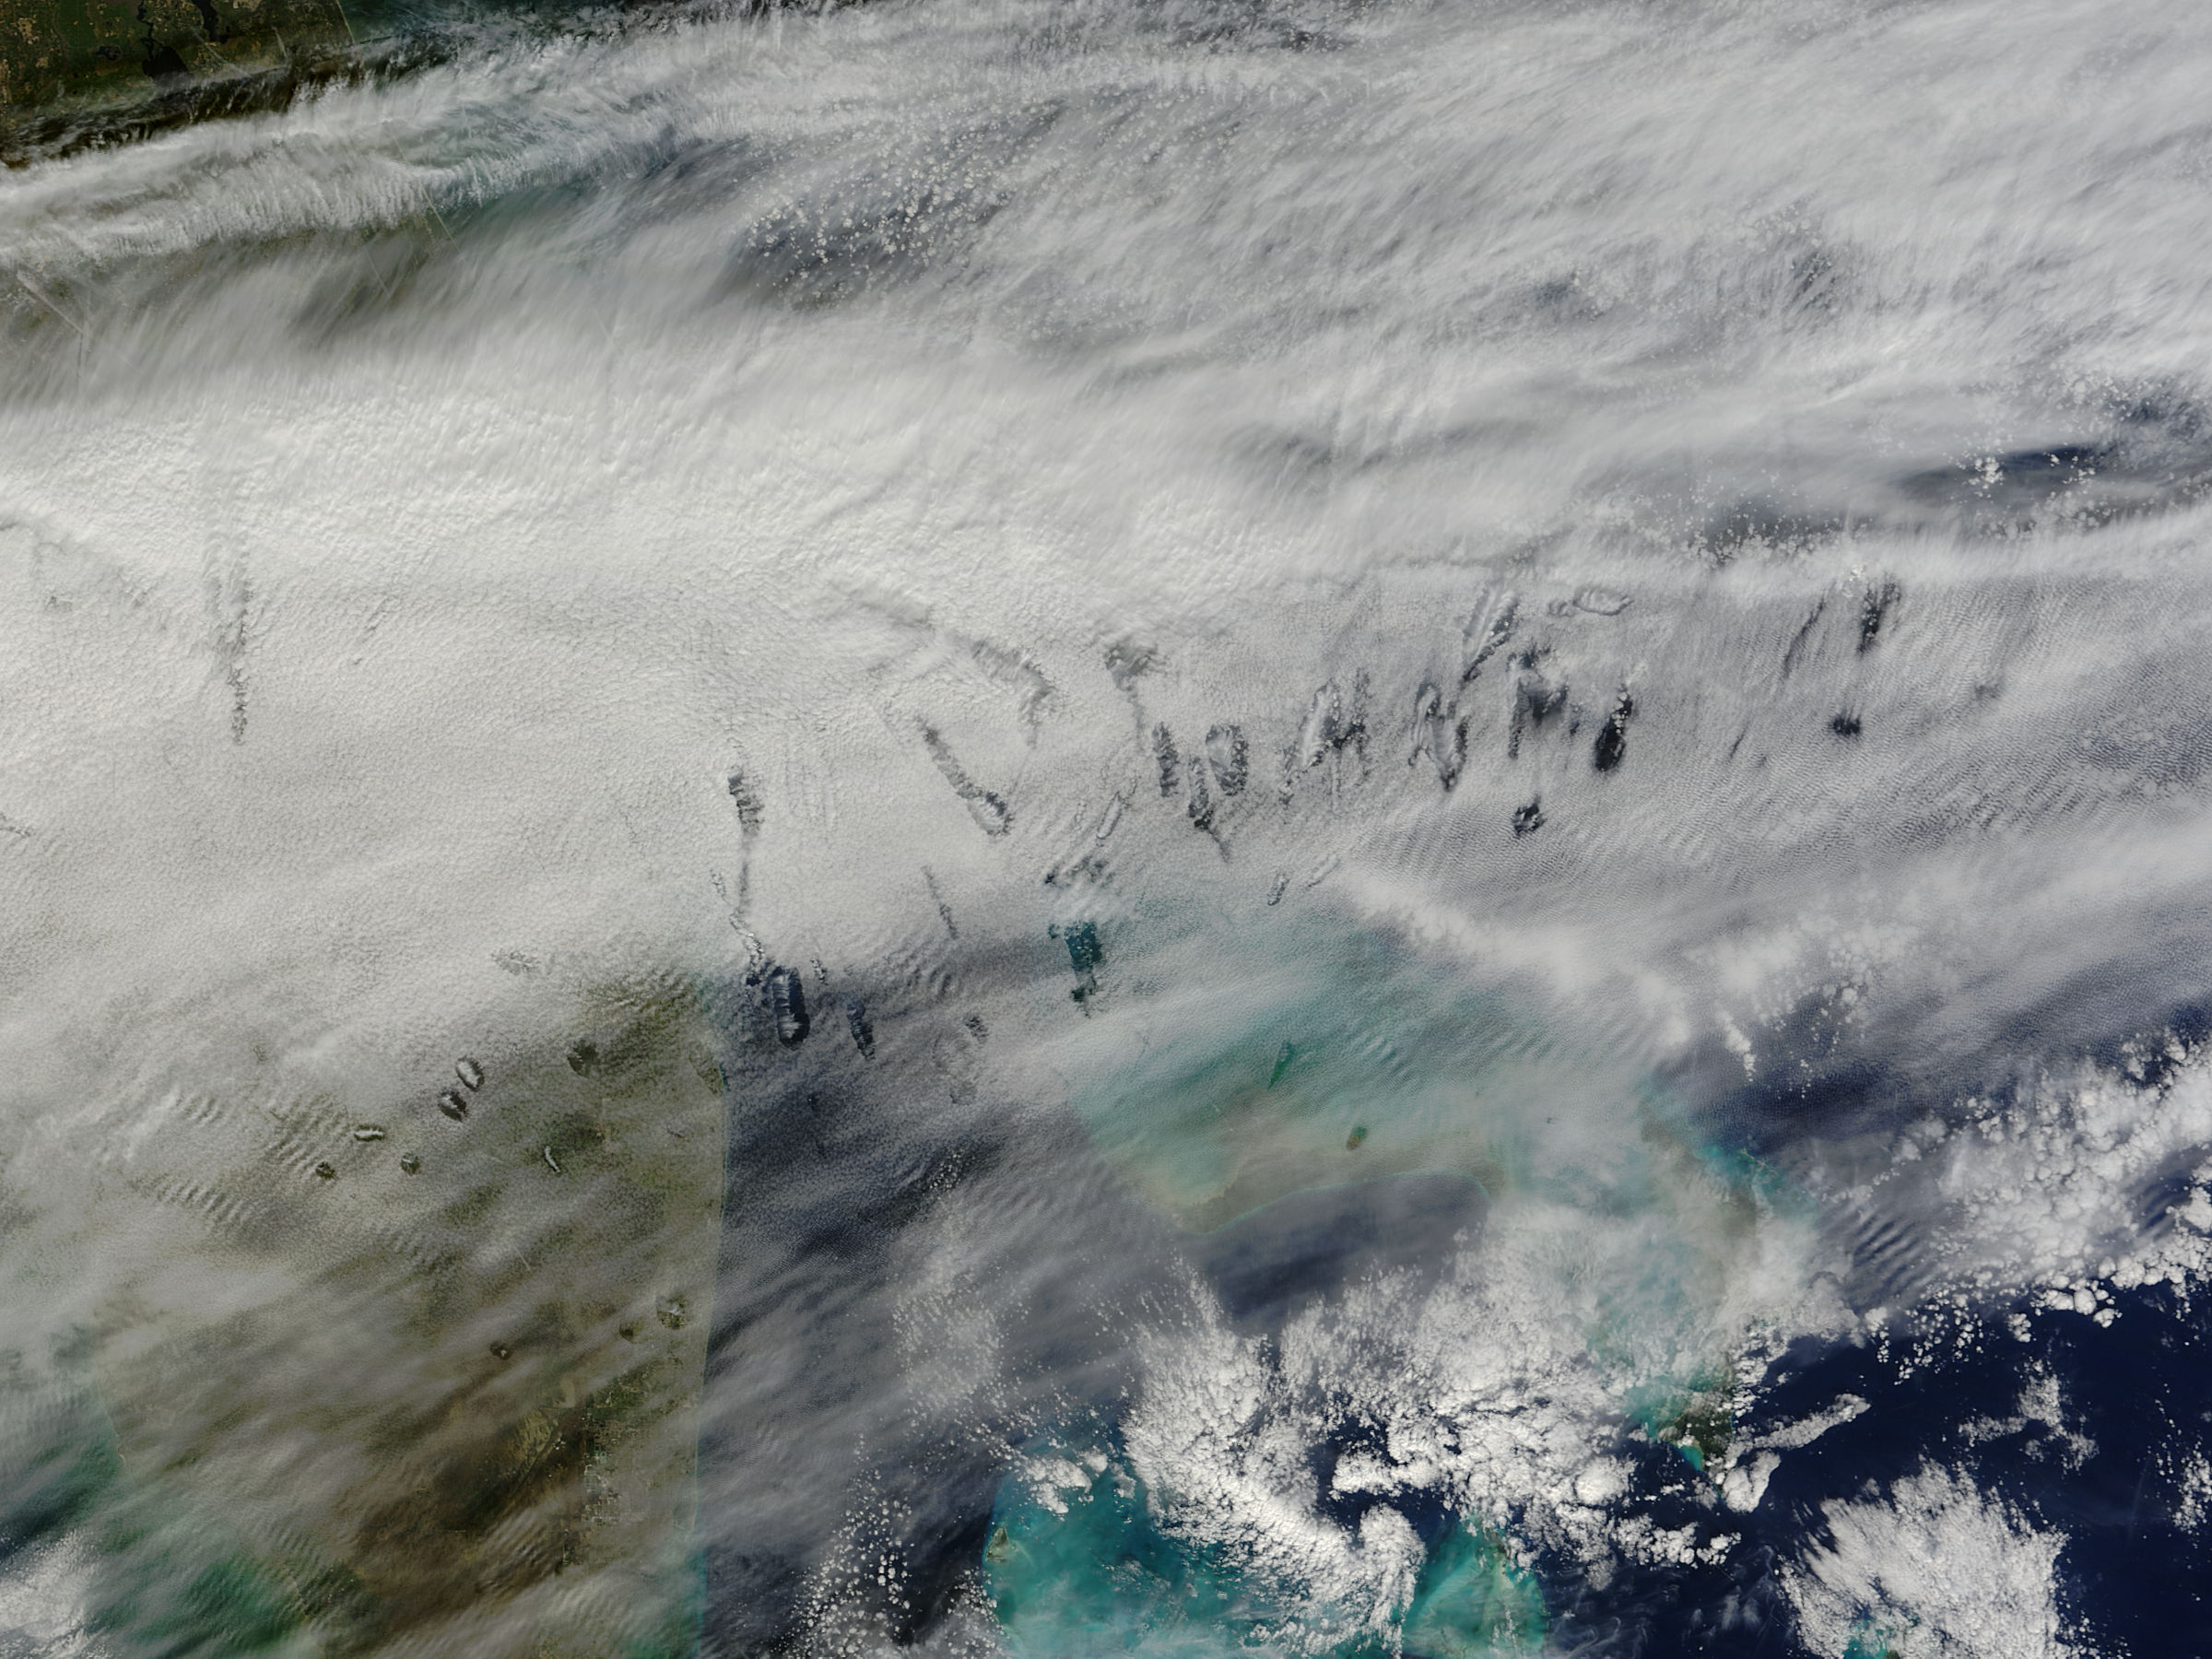

Hole punch clouds over the Bahamas

In elementary school, students learn that water freezes at 0 degrees Celsius (32 degrees Fahrenheit). That is true most of the time, but there are exceptions to the rule. For instance, water with very few impurities (such as dust or pollution particles, fungal spores, bacteria) can be chilled to much cooler temperatures and still remain liquid—a process known as supercooling. Supercooling may sound exotic, but it occurs pretty routinely in Earth’s atmosphere. Altocumulus clouds, a common type of mid-altitude cloud, are mostly composed of water droplets supercooled to a temperature of about -15 degrees C. Altocumulus clouds with supercooled tops cover about 8 percent of Earth’s surface at any given time. Supercooled water droplets play a key role in the formation of hole-punch and canal clouds, the distinctive clouds shown in these satellite images. Hole-punch clouds usually appear as circular gaps in decks of altocumulus clouds; canal clouds look similar but the gaps are longer and thinner. This true-color image shows hole-punch and canal clouds off the coast of Florida, as observed on December 12, 2014, by the Moderate Resolution Imaging Spectroradiometer (MODIS) on NASA’s Terra satellite. Both types of cloud form when aircraft fly through cloud decks rich with supercooled water droplets and produce aerodynamic contrails. Air expands and cools as it moves around the wings and past the propeller, a process known as adiabatic cooling. Air temperatures over jet wings often cool by as much as 20 degrees Celsius, pushing supercooled water droplets to the point of freezing. As ice crystals form, they absorb nearby water droplets. Since ice crystals are relatively heavy, they tend to sink. This triggers tiny bursts of snow or rain that leave gaps in the cloud cover. Whether a cloud formation becomes a hole-punch or canal depends on the thickness of the cloud layer, the air temperature, and the degree of horizontal wind shear. Both descending and ascending aircraft—including jets and propeller planes—can trigger hole-punch and canal clouds. The nearest major airports in the images above include Miami International, Fort Lauderdale International, Grand Bahama International, and Palm Beach International.

Credit: NASA/GSFC/Jeff Schmaltz/MODIS Land Rapid Response Team